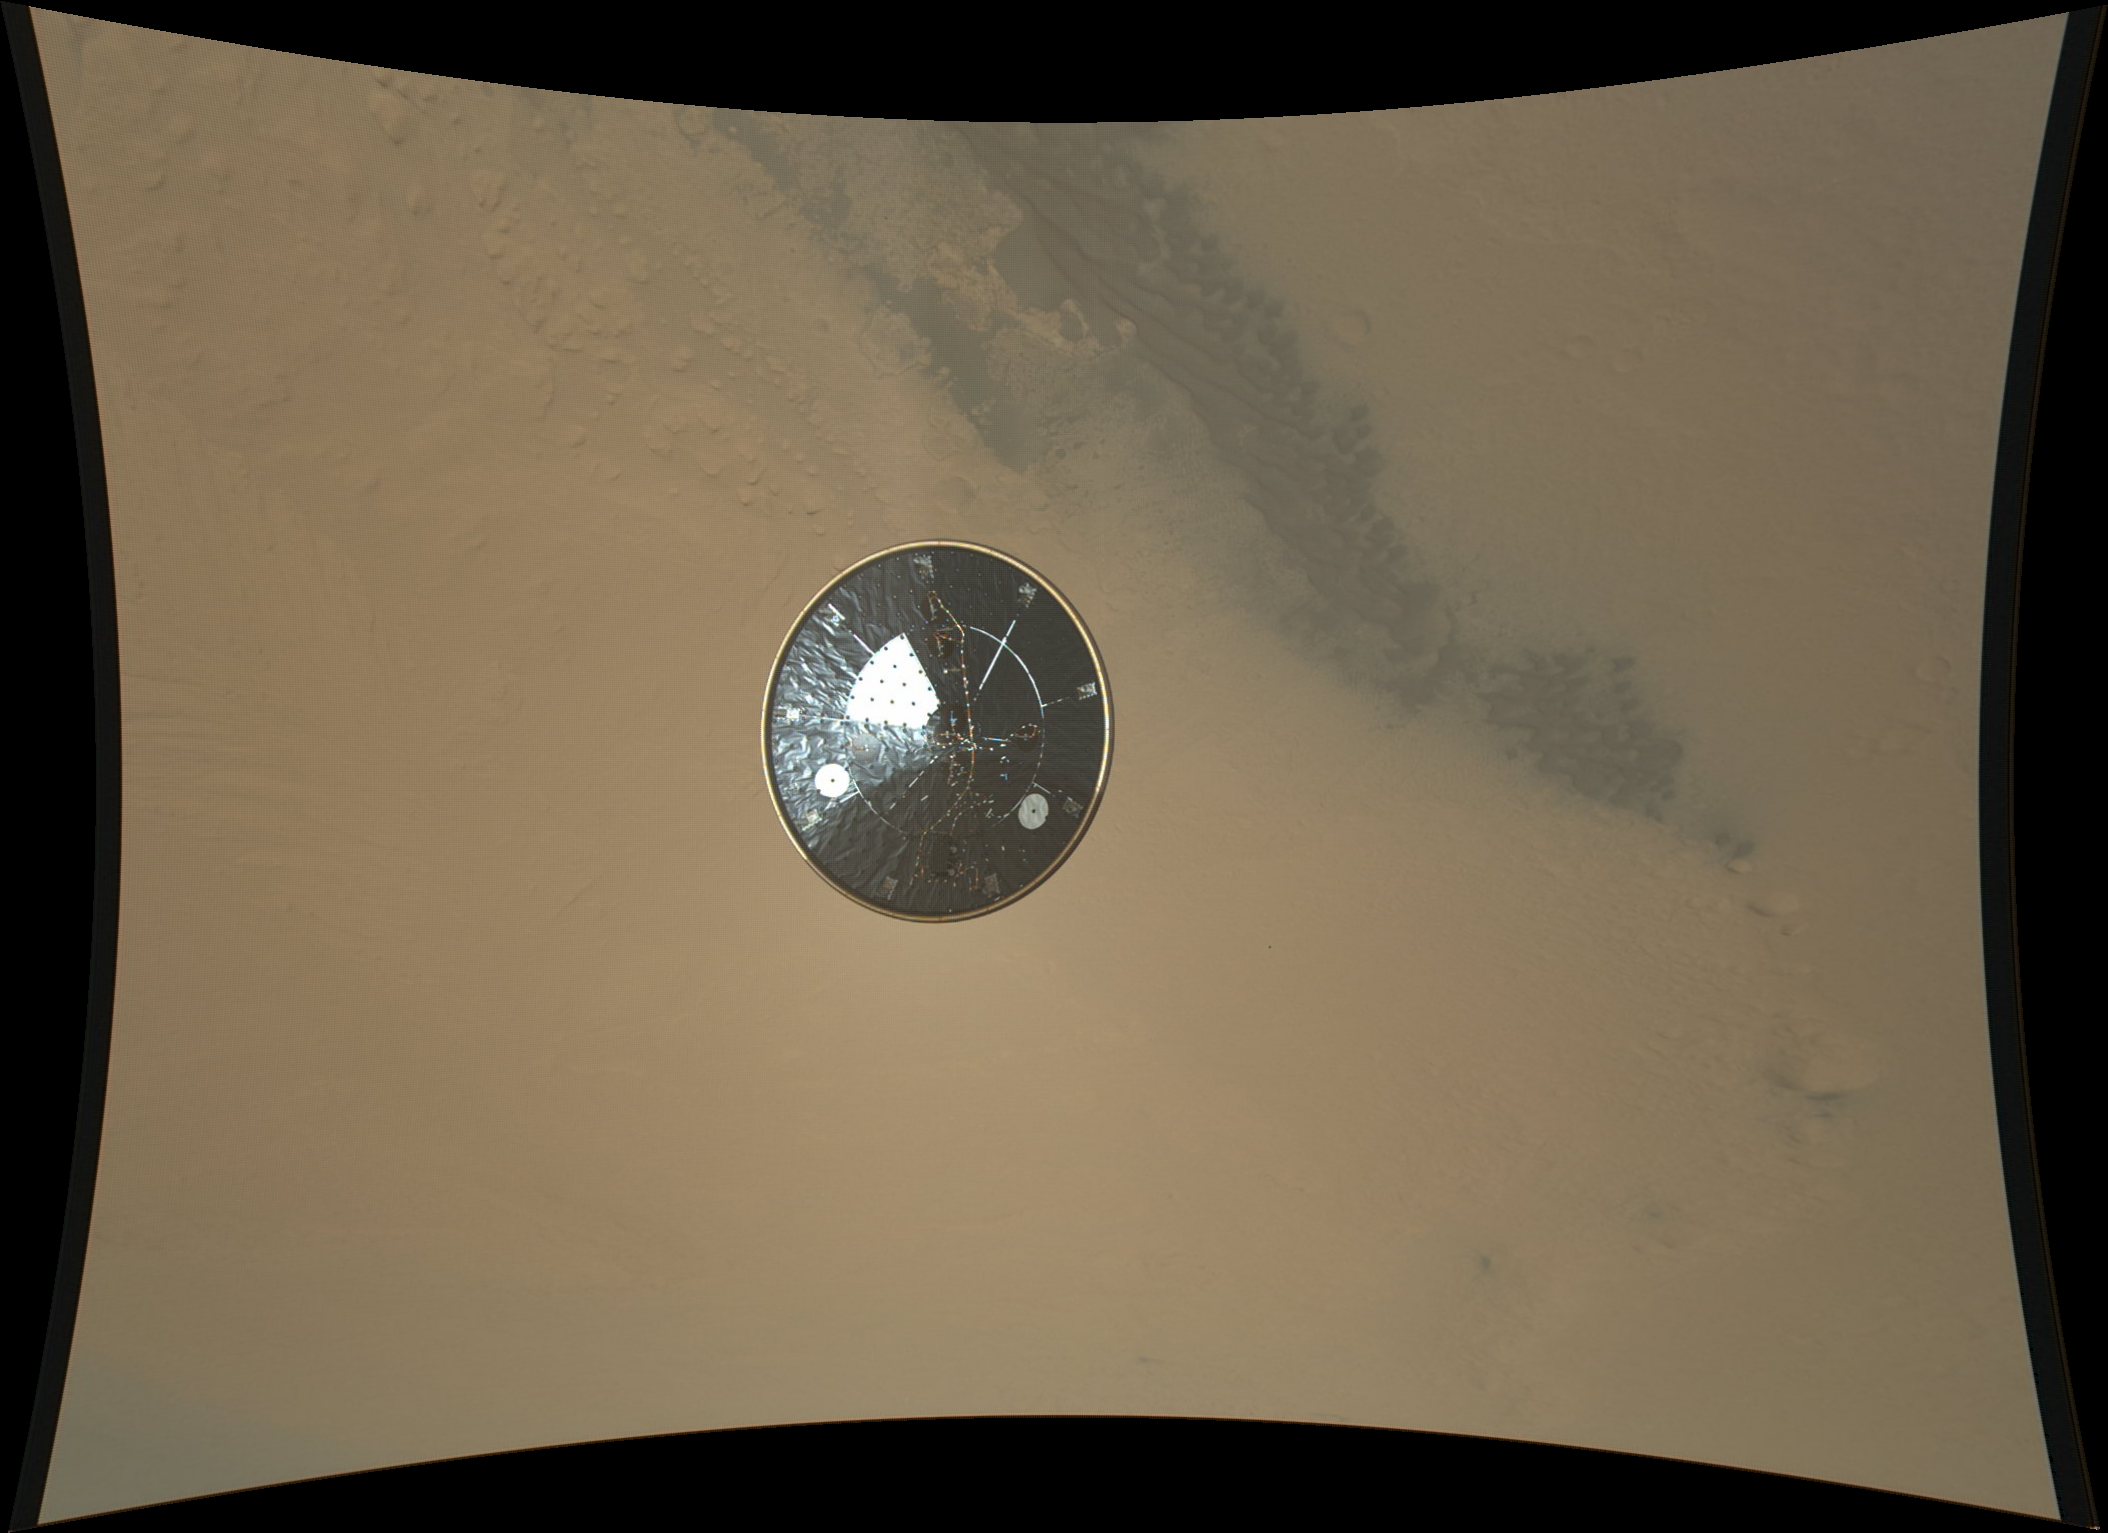

Curiosity’s Heat Shield in Detail

This color full-resolution image showing the heat shield of NASA’s Curiosity rover was obtained during descent to the surface of Mars on Aug. 5 PDT (Aug. 6 EDT). The image was obtained by the Mars Descent Imager instrument known as MARDI and shows the 15-foot (4.5-meter) diameter heat shield when it was about 50 feet (16 meters) from the spacecraft.

This image shows the inside surface of the heat shield, with its protective multi-layered insulation. The bright patches are calibration targets for MARDI. Also seen in this image is the Mars Science Laboratory Entry, Descent, and Landing Instrument (MEDLI) hardware attached to the inside surface.

At this range, the image has a spatial scale of 0.4 inches (1 cm) per pixel. It is the 36th MARDI image, obtained about three seconds after heat shield separation and about two and one-half minutes before touchdown. The original image from MARDI has been geometrically corrected to look flat. The thumbnail version of this image is available at PIA15988.

Curiosity landed inside of a crater known as Gale Crater.

JPL manages the Mars Science Laboratory/Curiosity for NASA’s Science Mission Directorate in Washington. The rover was designed, developed and assembled at JPL, a division of the California Institute of Technology in Pasadena.

Credit: NASA/JPL-Caltech